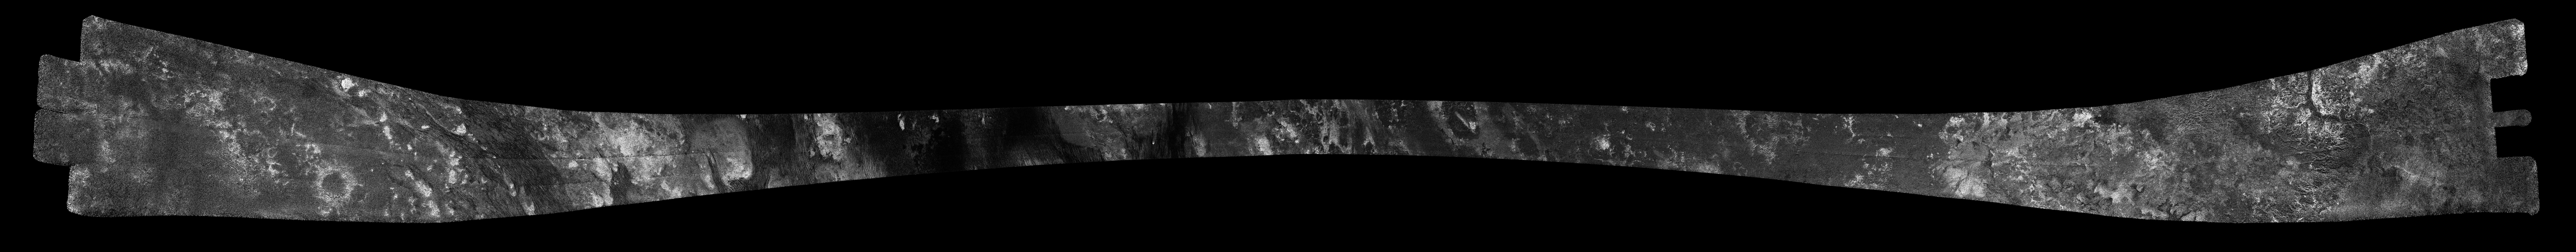

Titan Radar Swath (T-55 Flyby – May 21, 2009)

This image was obtained by NASA’s Cassini radar instrument during a flyby on May 21, 2009. North-South Swath across the equatorial anti-Saturn hemisphere (Eastern Shangri-la; mid-southern latitudes; Hobal Virga). The radar antenna was pointing toward Titan at an altitude of 965 kilometers (599 miles) during the closest approach.

The radar antenna was pointing toward Titan at a 965 km altitude at the closest approach.

The image has been processed with a resolution of 128 pixels/deg.

The Cassini-Huygens mission is a cooperative project of NASA, the European Space Agency and the Italian Space Agency. The Jet Propulsion Laboratory, a division of the California Institute of Technology in Pasadena, manages the mission for NASA’s Science Mission Directorate. The Cassini orbiter was designed, developed and assembled at JPL. The radar instrument was built by JPL and the Italian Space Agency, working with team members from the United States and several European countries.

Credit: NASA/JPL-Caltech/ASI